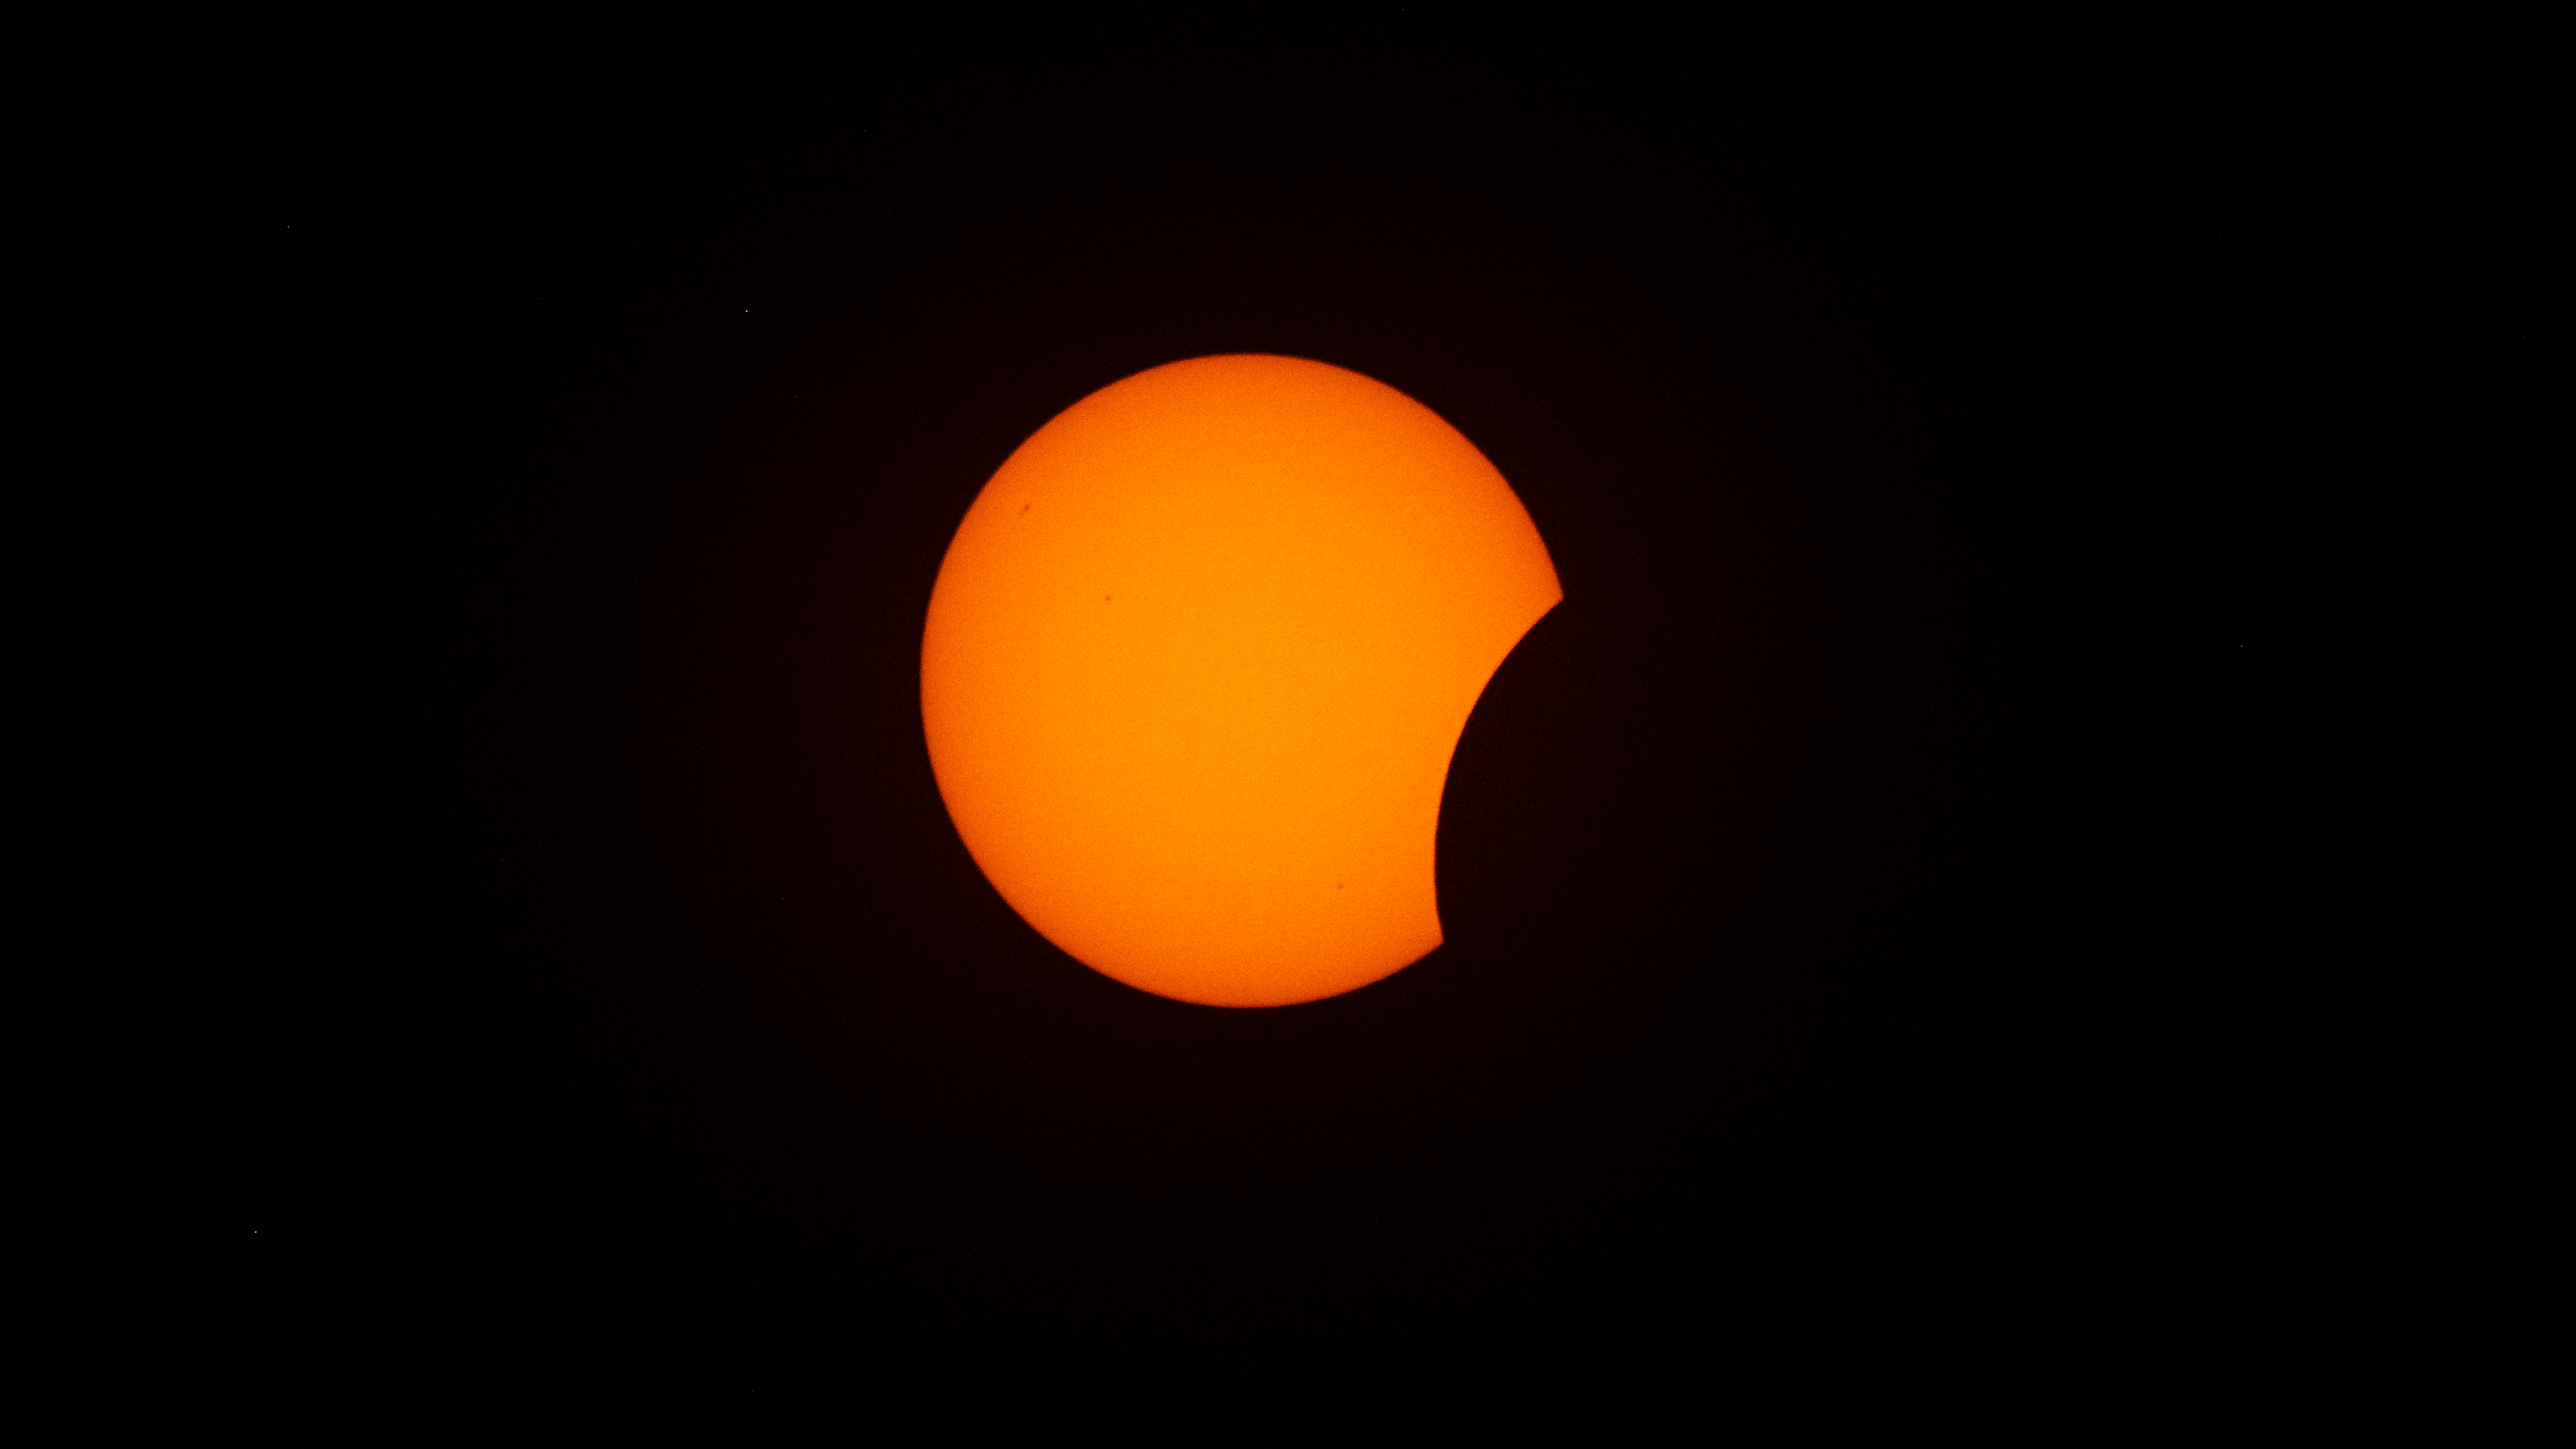

2026 Total Solar Eclipse

The Moon is seen passing in front of the Sun during a solar eclipse from San Millán de los Caballeros, Spain, Wednesday, Aug. 12, 2026. A total solar eclipse swept across parts of Greenland, Iceland, northern Russia, the Atlantic Ocean, Spain, and a small corner of Portugal. A partial eclipse was visible in parts of the U.S., most of Canada, much of Europe, and northwest Africa.

Credit: NASA/Bill Ingalls